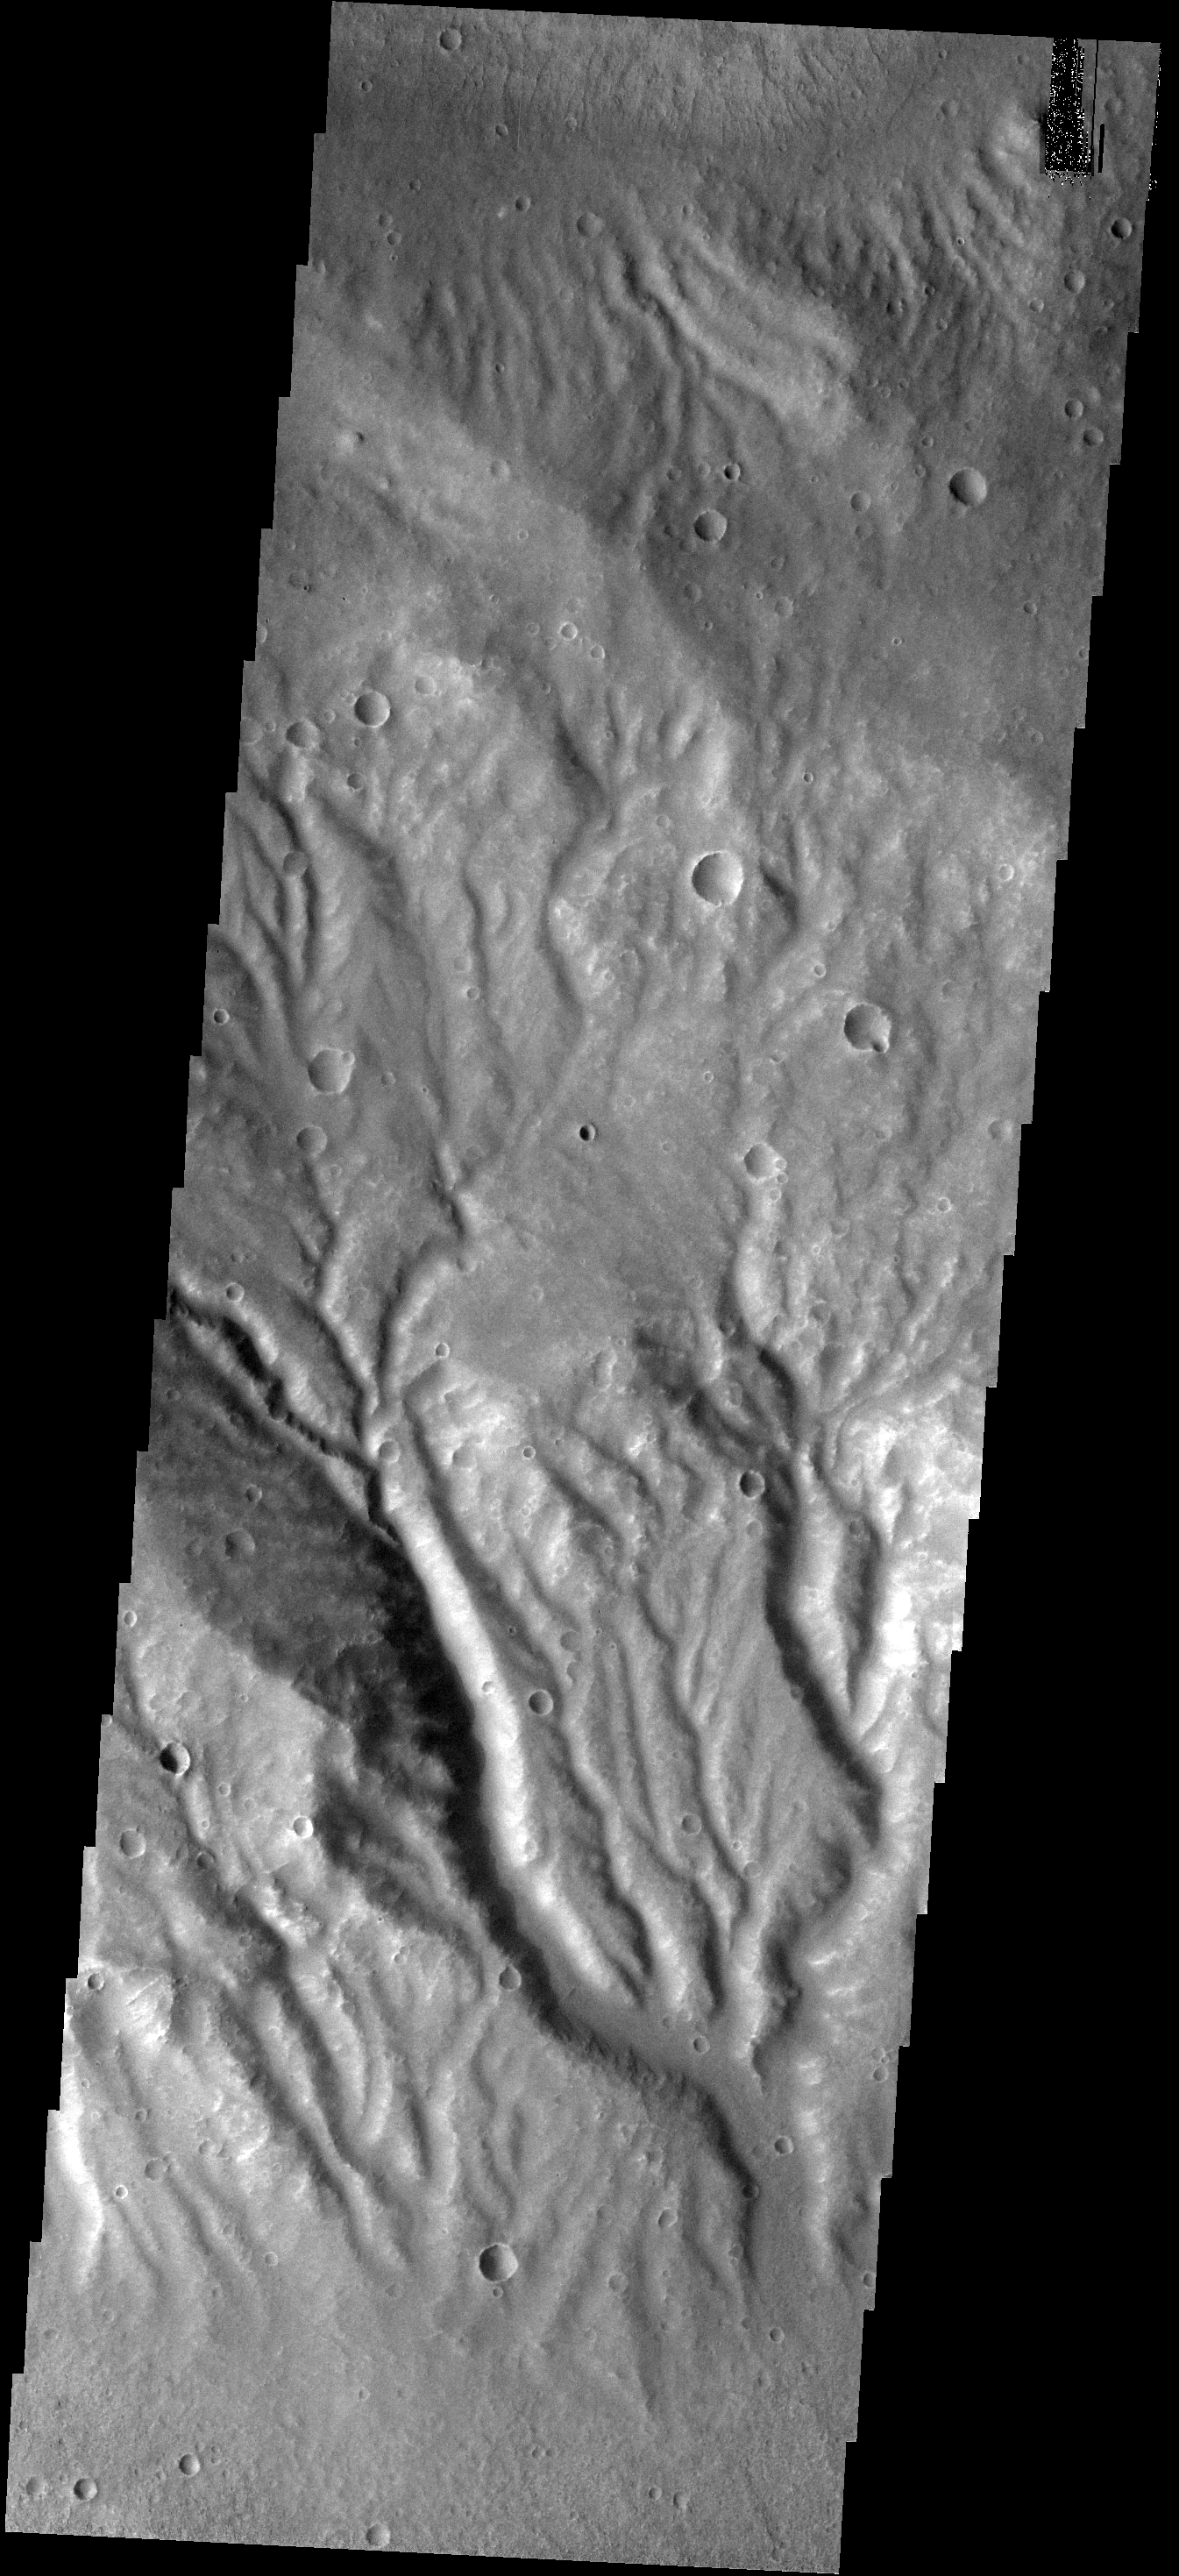

Huygens Crater

This VIS image shows part of the rim of Huygens Crater. The rim is deeply incised with channels.

Image information: VIS instrument. Latitude -17.9N, Longitude 59.3E. 17 meter/pixel resolution.

Please see the THEMIS Data Citation Note for details on crediting THEMIS images.

Note: this THEMIS visual image has not been radiometrically nor geometrically calibrated for this preliminary release. An empirical correction has been performed to remove instrumental effects. A linear shift has been applied in the cross-track and down-track direction to approximate spacecraft and planetary motion. Fully calibrated and geometrically projected images will be released through the Planetary Data System in accordance with Project policies at a later time.

NASA’s Jet Propulsion Laboratory manages the 2001 Mars Odyssey mission for NASA’s Office of Space Science, Washington, D.C. The Thermal Emission Imaging System (THEMIS) was developed by Arizona State University, Tempe, in collaboration with Raytheon Santa Barbara Remote Sensing. The THEMIS investigation is led by Dr. Philip Christensen at Arizona State University. Lockheed Martin Astronautics, Denver, is the prime contractor for the Odyssey project, and developed and built the orbiter. Mission operations are conducted jointly from Lockheed Martin and from JPL, a division of the California Institute of Technology in Pasadena.

Credit: NASA/JPL/ASU